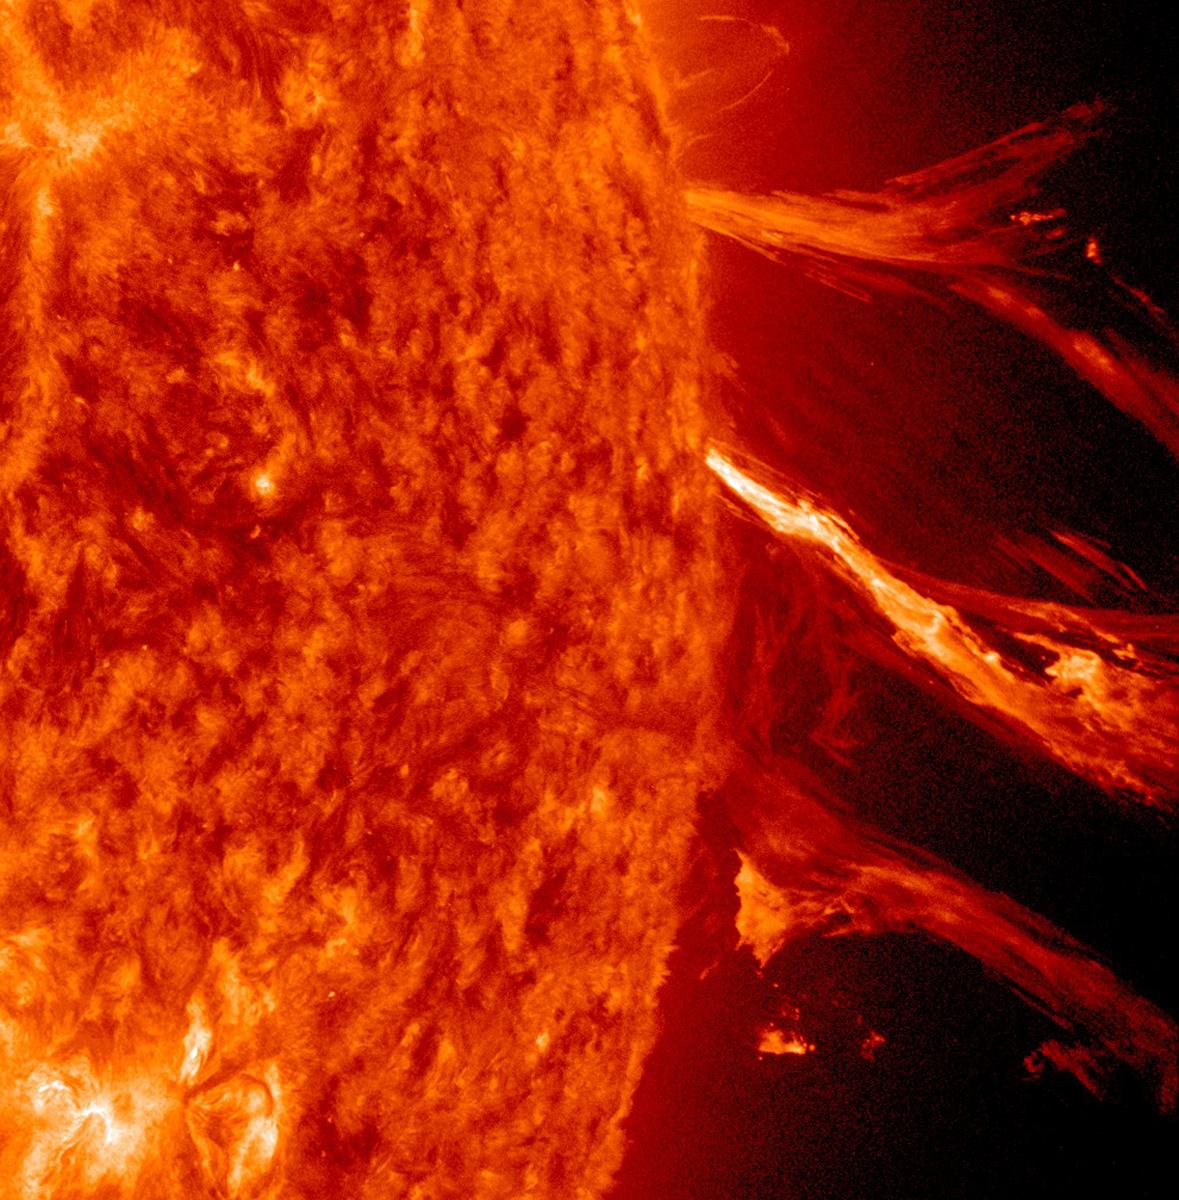

Burst around the Corner

NASA image captured January 2, 2012 To view a video of this event go here: www.flickr.com/photos/gsfc/6648724193 The Sun erupted with a good-sized solar flare and a coronal mass ejection (CME) on its far-side beyond the view of SDO, but the resulting strands of particle clouds as seen in extreme ultraviolet light still made for quite a show that lasted about three hours (Jan. 2, 2011). Note how a portion of the strands fall back to the Sun. It appears the force of the blast was unable, for some portion of the material, to overcome the pull of the Sun's magnetic fields. This blast was not directed at Earth.

Credit: NASA/GSFC/SDO